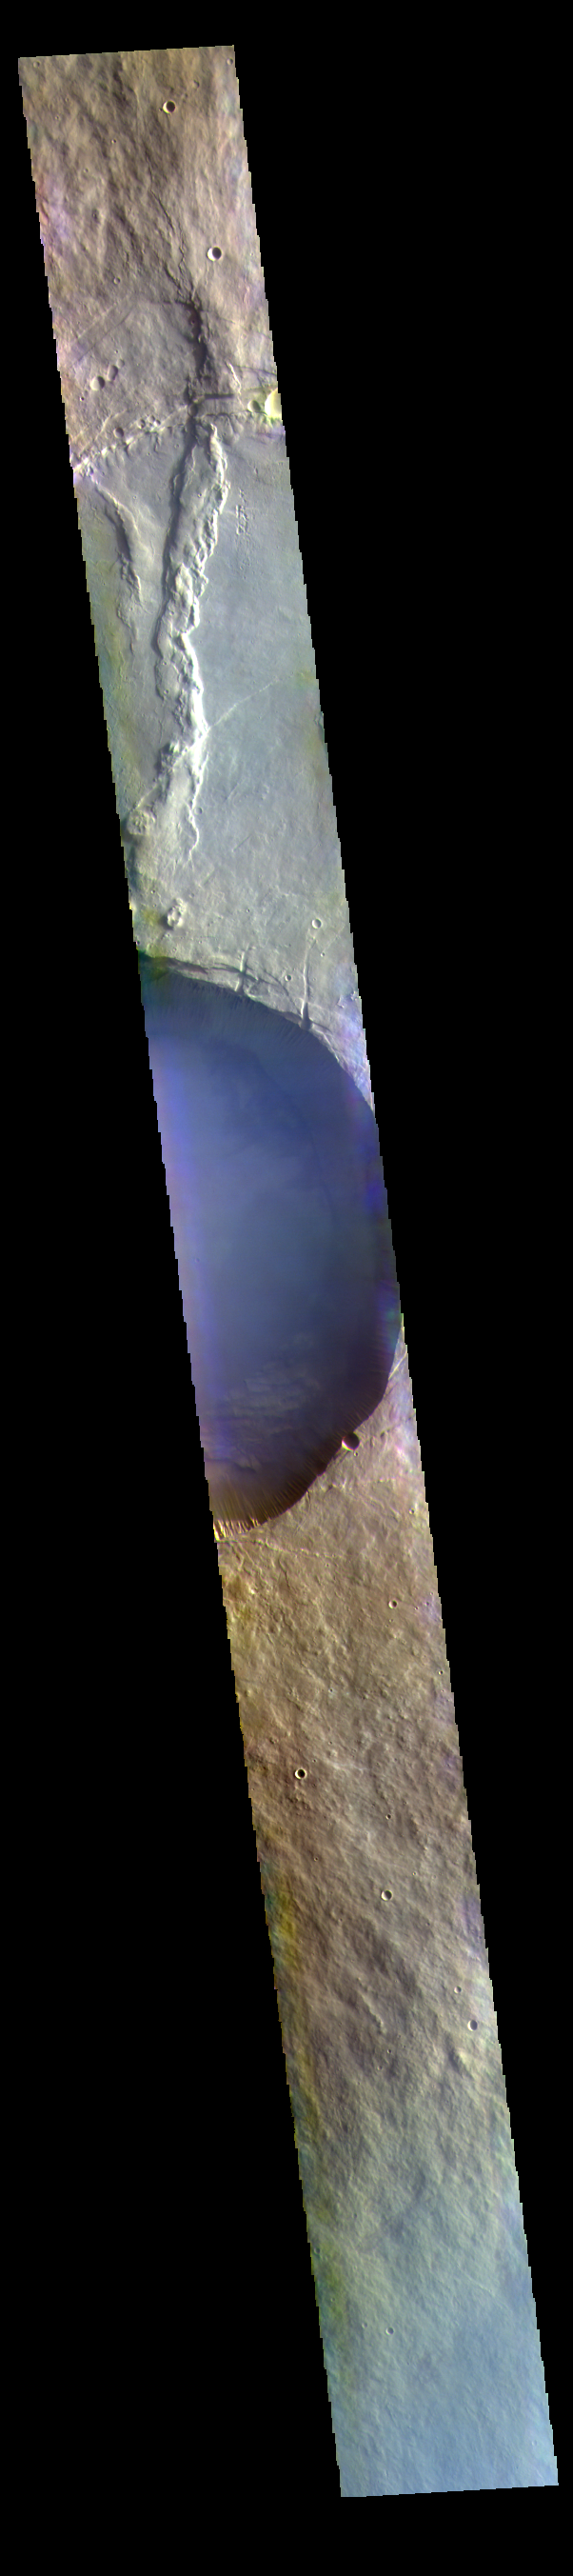

Pavonis Mons Summit – False Color

The THEMIS VIS camera contains 5 filters. The data from different filters can be combined in multiple ways to create a false color image. These false color images may reveal subtle variations of the surface not easily identified in a single band image. Today’s false color image shows a cross section of Pavonis Mons, including part of the summit caldera (circular depression). This caldera is approximately 5km (3 miles) deep, much deeper that the larger caldera that surrounds the northern and eastern sides of the small caldera. Pavonis Mons, like the other large volcanoes in the region, is a shield volcano. Shield volcanoes are formed by lava flows originating near or at the summit, building up layers upon layers of lava. In shield volcanoes summit calderas are typically formed where the surface collapses into the void formed by an emptied magma chamber.

Pavonis Mons is one of the three aligned Tharsis Volcanoes. In order from north to south are Ascreaus Mons, Pavonis Mons and Arsia Mons. The three aligned volcanoes are located along a topographic rise in the Tharsis region. Along this trend there are increased tectonic features and additional lava flows that arose from the flanks of the volcanoes rather than the summit. Pavonis Mons is the smallest of the three volcanoes, rising 14 km (8 miles) above the mean Mars surface level with a width of 375 km (233 miles). Like most shield volcanoes the surface has a low profile. In the case of Pavonis Mons the average slope is only 4 degrees.

The THEMIS VIS camera is capable of capturing color images of the Martian surface using five different color filters. In this mode of operation, the spatial resolution and coverage of the image must be reduced to accommodate the additional data volume produced from using multiple filters. To make a color image, three of the five filter images (each in grayscale) are selected. Each is contrast enhanced and then converted to a red, green, or blue intensity image. These three images are then combined to produce a full color, single image. Because the THEMIS color filters don’t span the full range of colors seen by the human eye, a color THEMIS image does not represent true color. Also, because each single-filter image is contrast enhanced before inclusion in the three-color image, the apparent color variation of the scene is exaggerated. Nevertheless, the color variation that does appear is representative of some change in color, however subtle, in the actual scene. Note that the long edges of THEMIS color images typically contain color artifacts that do not represent surface variation.

Credit: NASA/JPL-Caltech/ASU